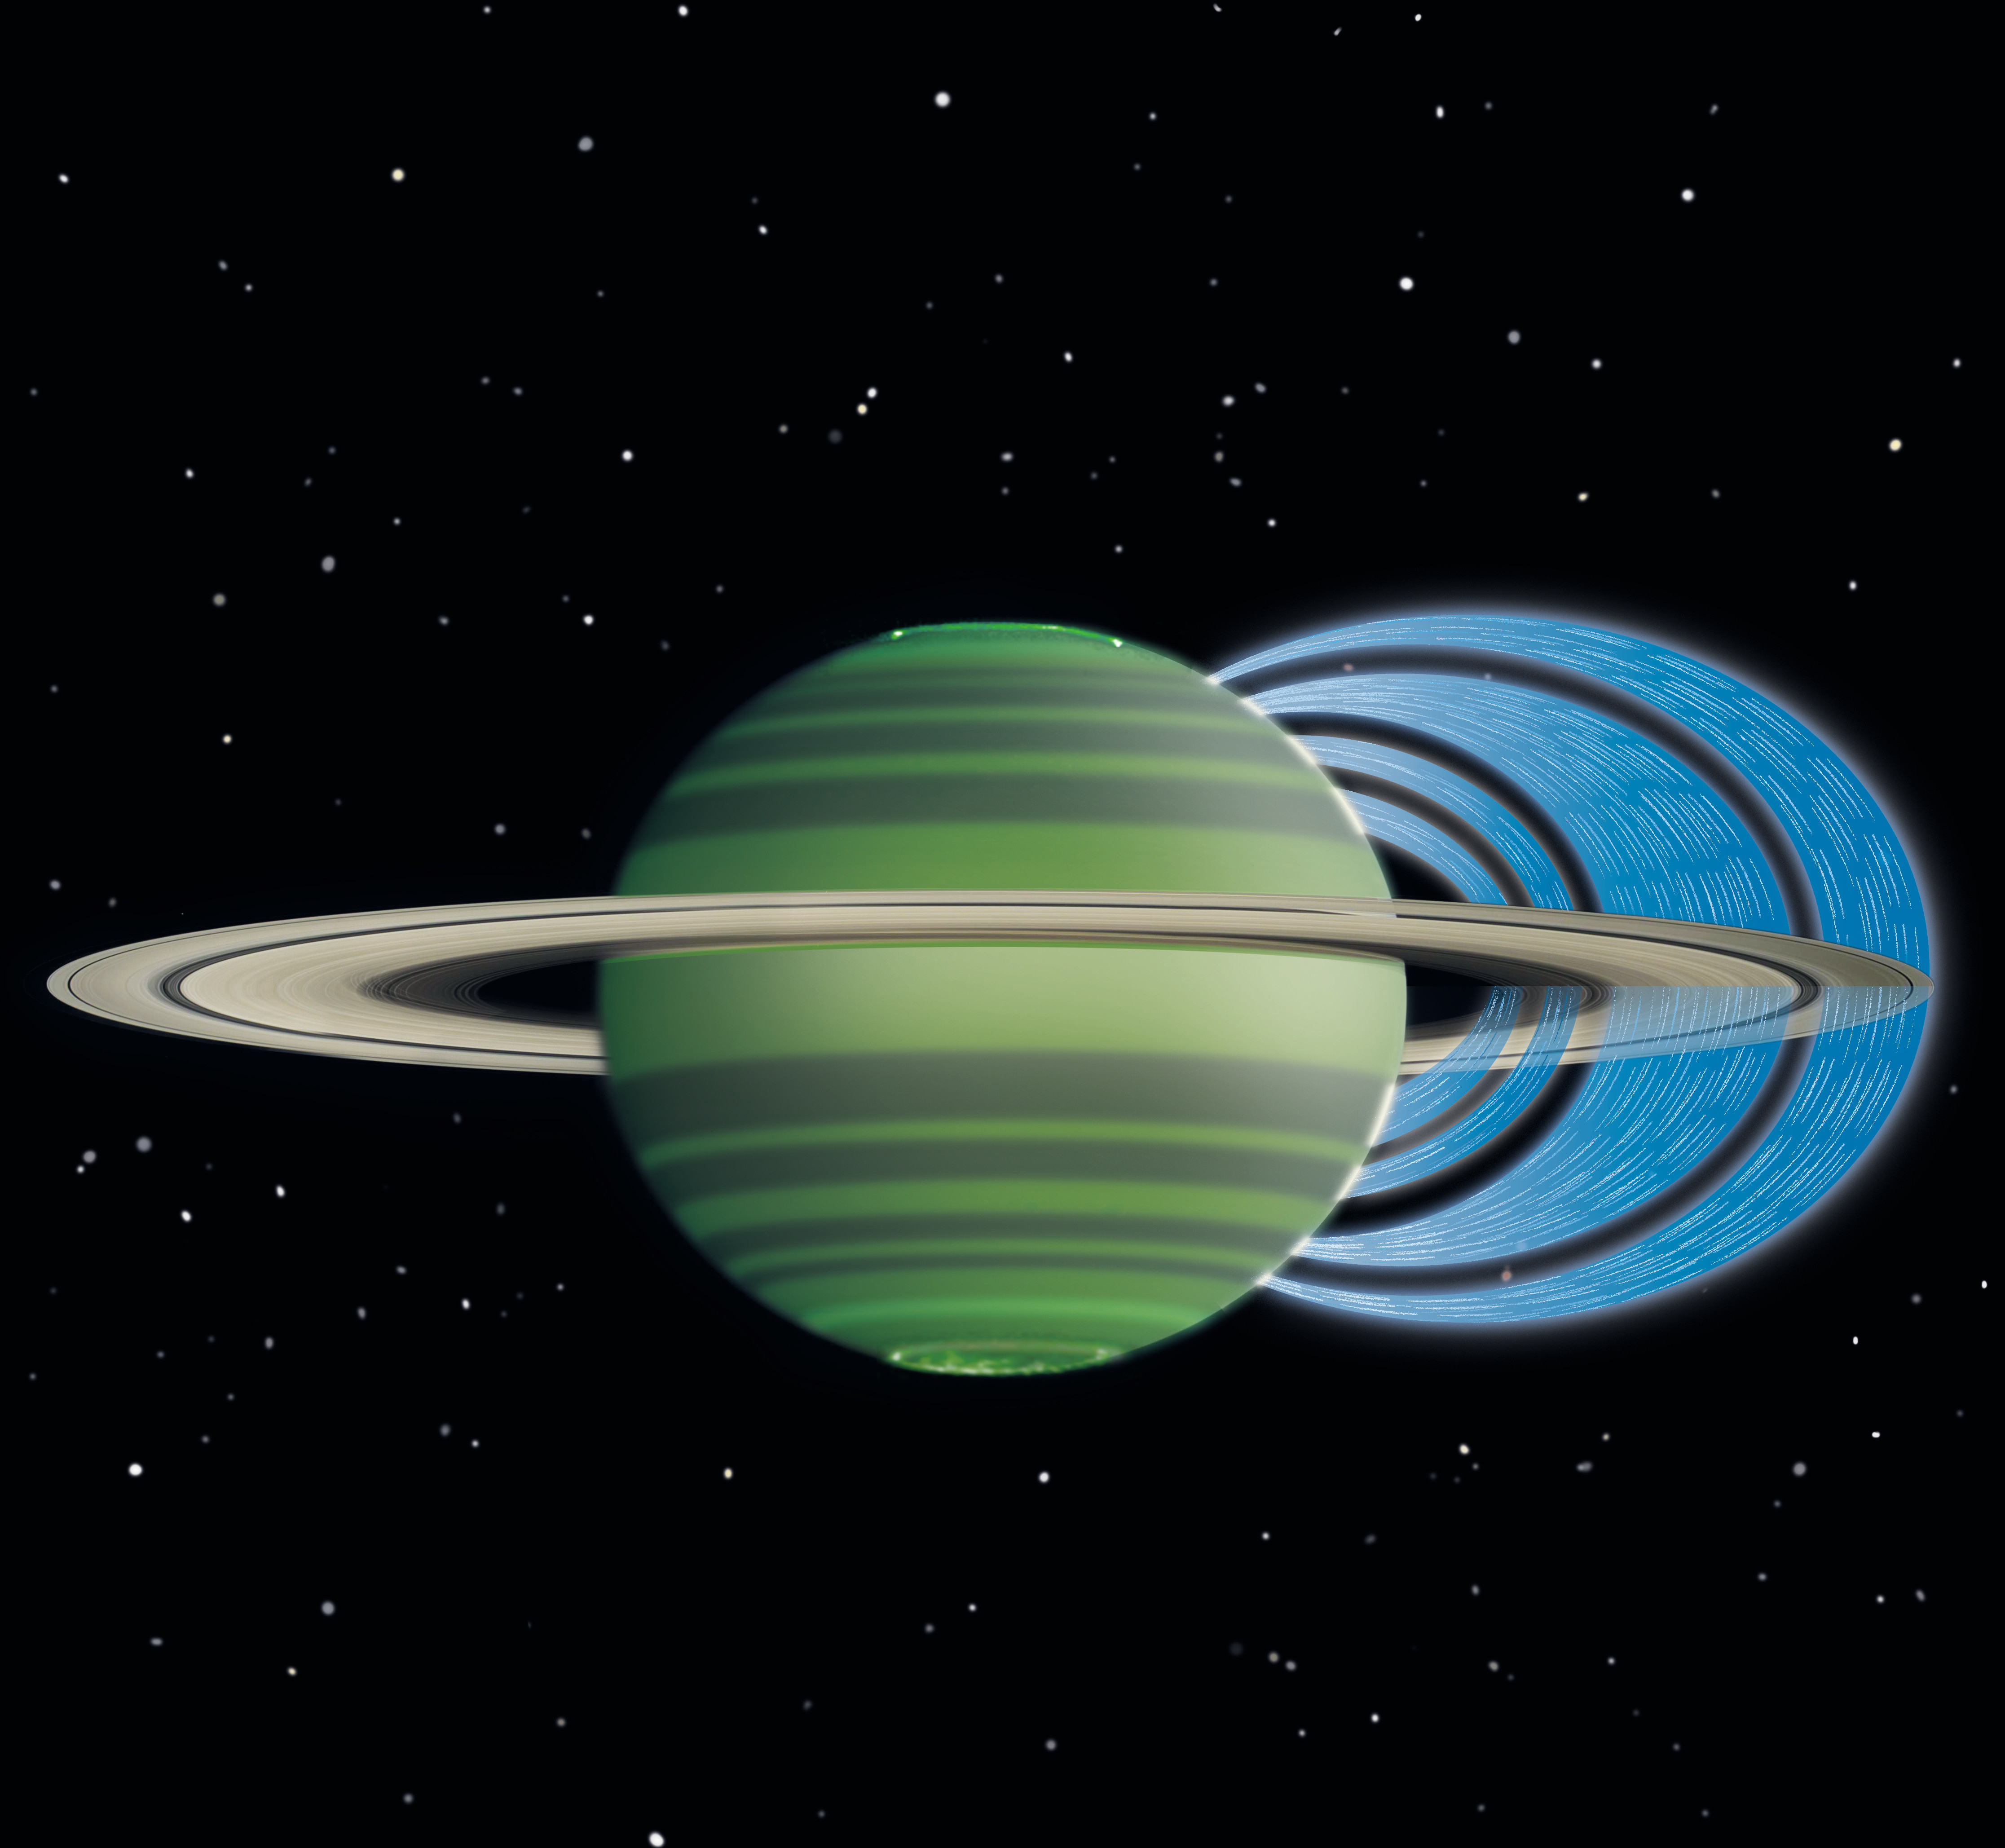

Saturn’s Ring ‘Rain’ (Artist Concept)

This artist’s concept illustrates how charged water particles flow into the Saturnian atmosphere from the planet’s rings, causing a reduction in atmospheric brightness. The observations were made with the W.M. Keck Observatory on Mauna Kea, Hawaii, with NASA funding. The analysis was led by the University of Leicester, England.

Keck observing time was funded by NASA, with a letter of support from the Cassini mission to Saturn. The Cassini-Huygens mission is a cooperative project of NASA, the European Space Agency, and the Italian Space Agency. The mission is managed by JPL for NASA’s Science Mission Directorate, Washington. JPL is a division of the California Institute of Technology in Pasadena, Calif.

Credit: NASA/JPL-Caltech/Space Science Institute/University of Leicester